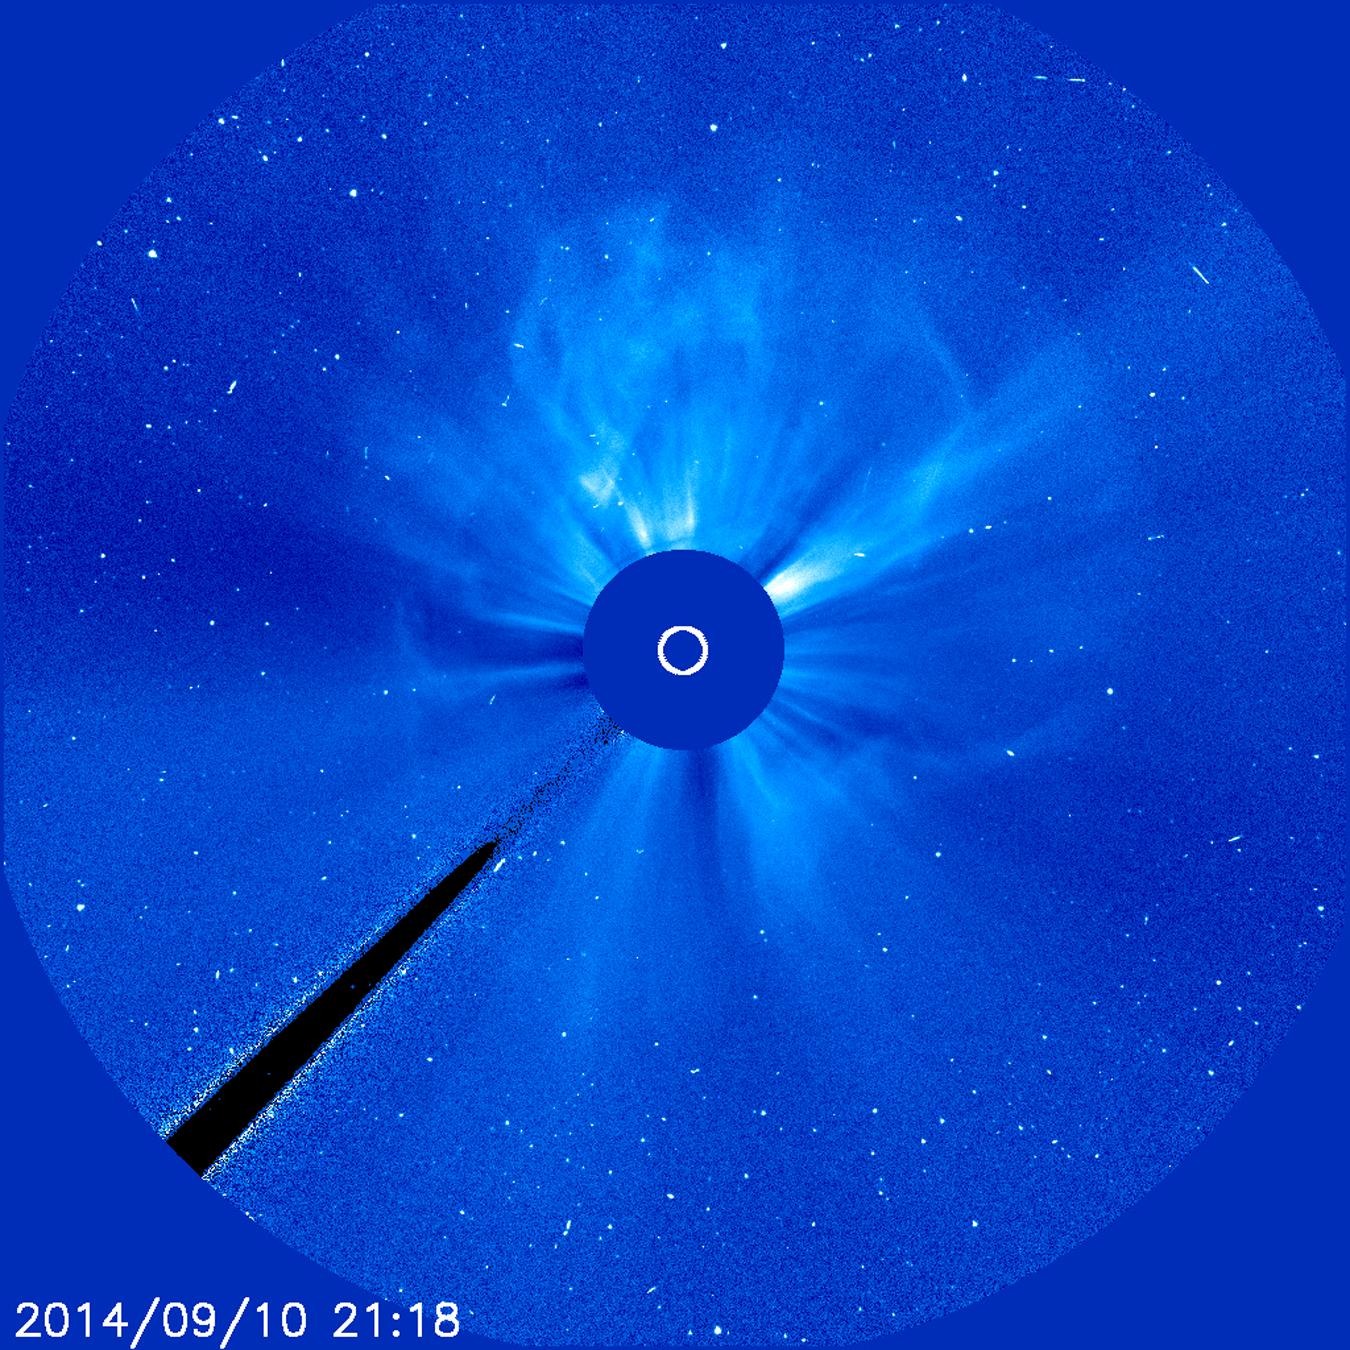

Earth-Directed X-Class Flare and CME

An active region just about squarely facing Earth erupted with an X 1.6 flare (largest class) as well as a coronal mass ejection (CME) on Sept. 10-11, 2014. This event featured both a long flare decay time and a storm of electrically charged, energetic particles. The particles can be seen as bright white specks scattering across the frames. The coronagraph movie shows the cloud of particles expanding in all directions as if it were creating a halo around the Sun. Data shows that the CME was heading towards Earth that could generate strong aurora displays several days later. In coronagraph images the Sun (represented by the small white circle in the center) is blocked by an occulting disk so that we can observe faint features in the corona and beyond.

Credit: NASA/ESA/Goddard/SOHO